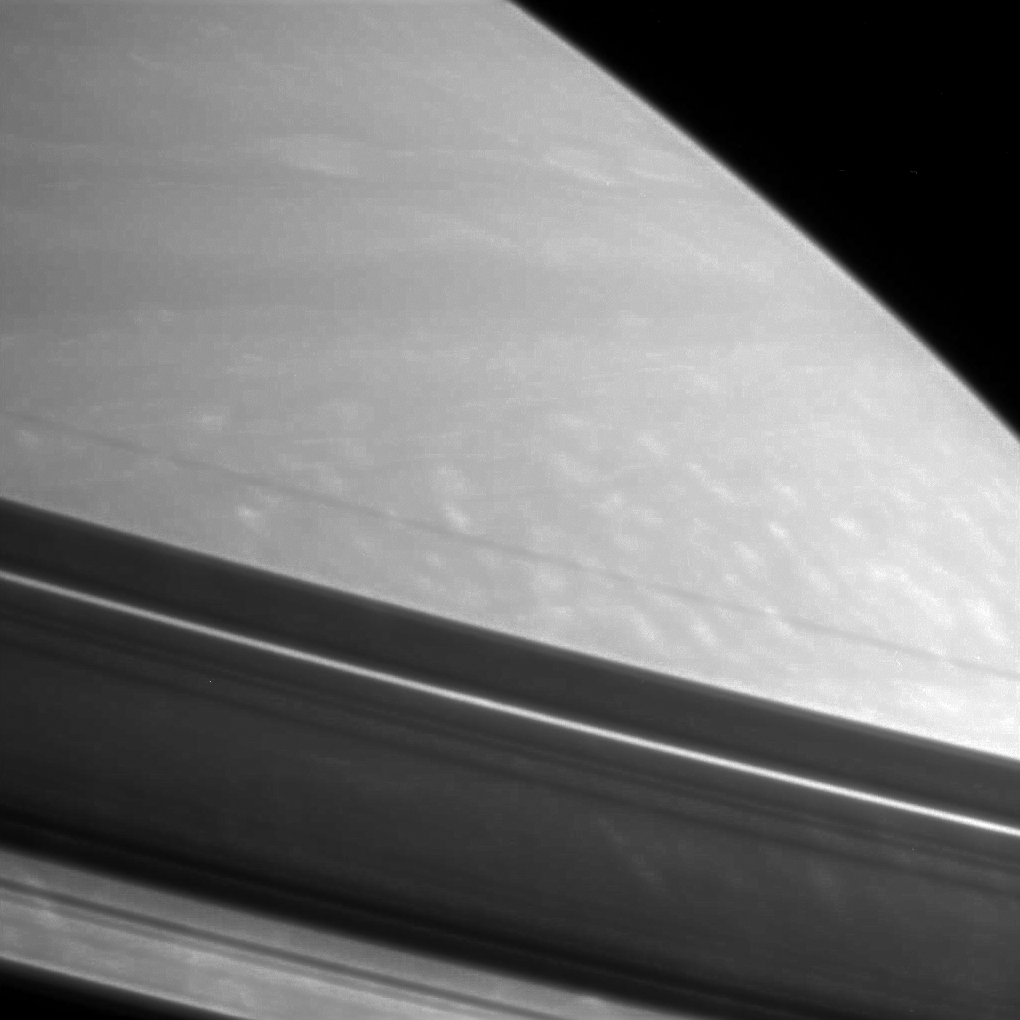

Structure in the Shadows

Shadows drape Saturn’s northern hemisphere, providing a different kind of look at prominent features in the rings. From the lower left corner upward, the visible features are: the shadow of the outer B ring, followed by the wide, bright Cassini Division, then the A ring with the embedded thin, bright Encke Gap and finally the dark, narrow F ring.

The image was taken with the Cassini spacecraft narrow-angle camera on Feb. 18, 2006, using a filter sensitive to wavelengths of infrared light centered at 750 nanometers, and at a distance of approximately 2.8 million kilometers (1.7 million miles) from Saturn. The image scale is 16 kilometers (10 miles) per pixel.

The Cassini-Huygens mission is a cooperative project of NASA, the European Space Agency and the Italian Space Agency. The Jet Propulsion Laboratory, a division of the California Institute of Technology in Pasadena, manages the mission for NASA’s Science Mission Directorate, Washington, D.C. The Cassini orbiter and its two onboard cameras were designed, developed and assembled at JPL. The imaging operations center is based at the Space Science Institute in Boulder, Colo.

Credit: NASA/JPL/Space Science Institute